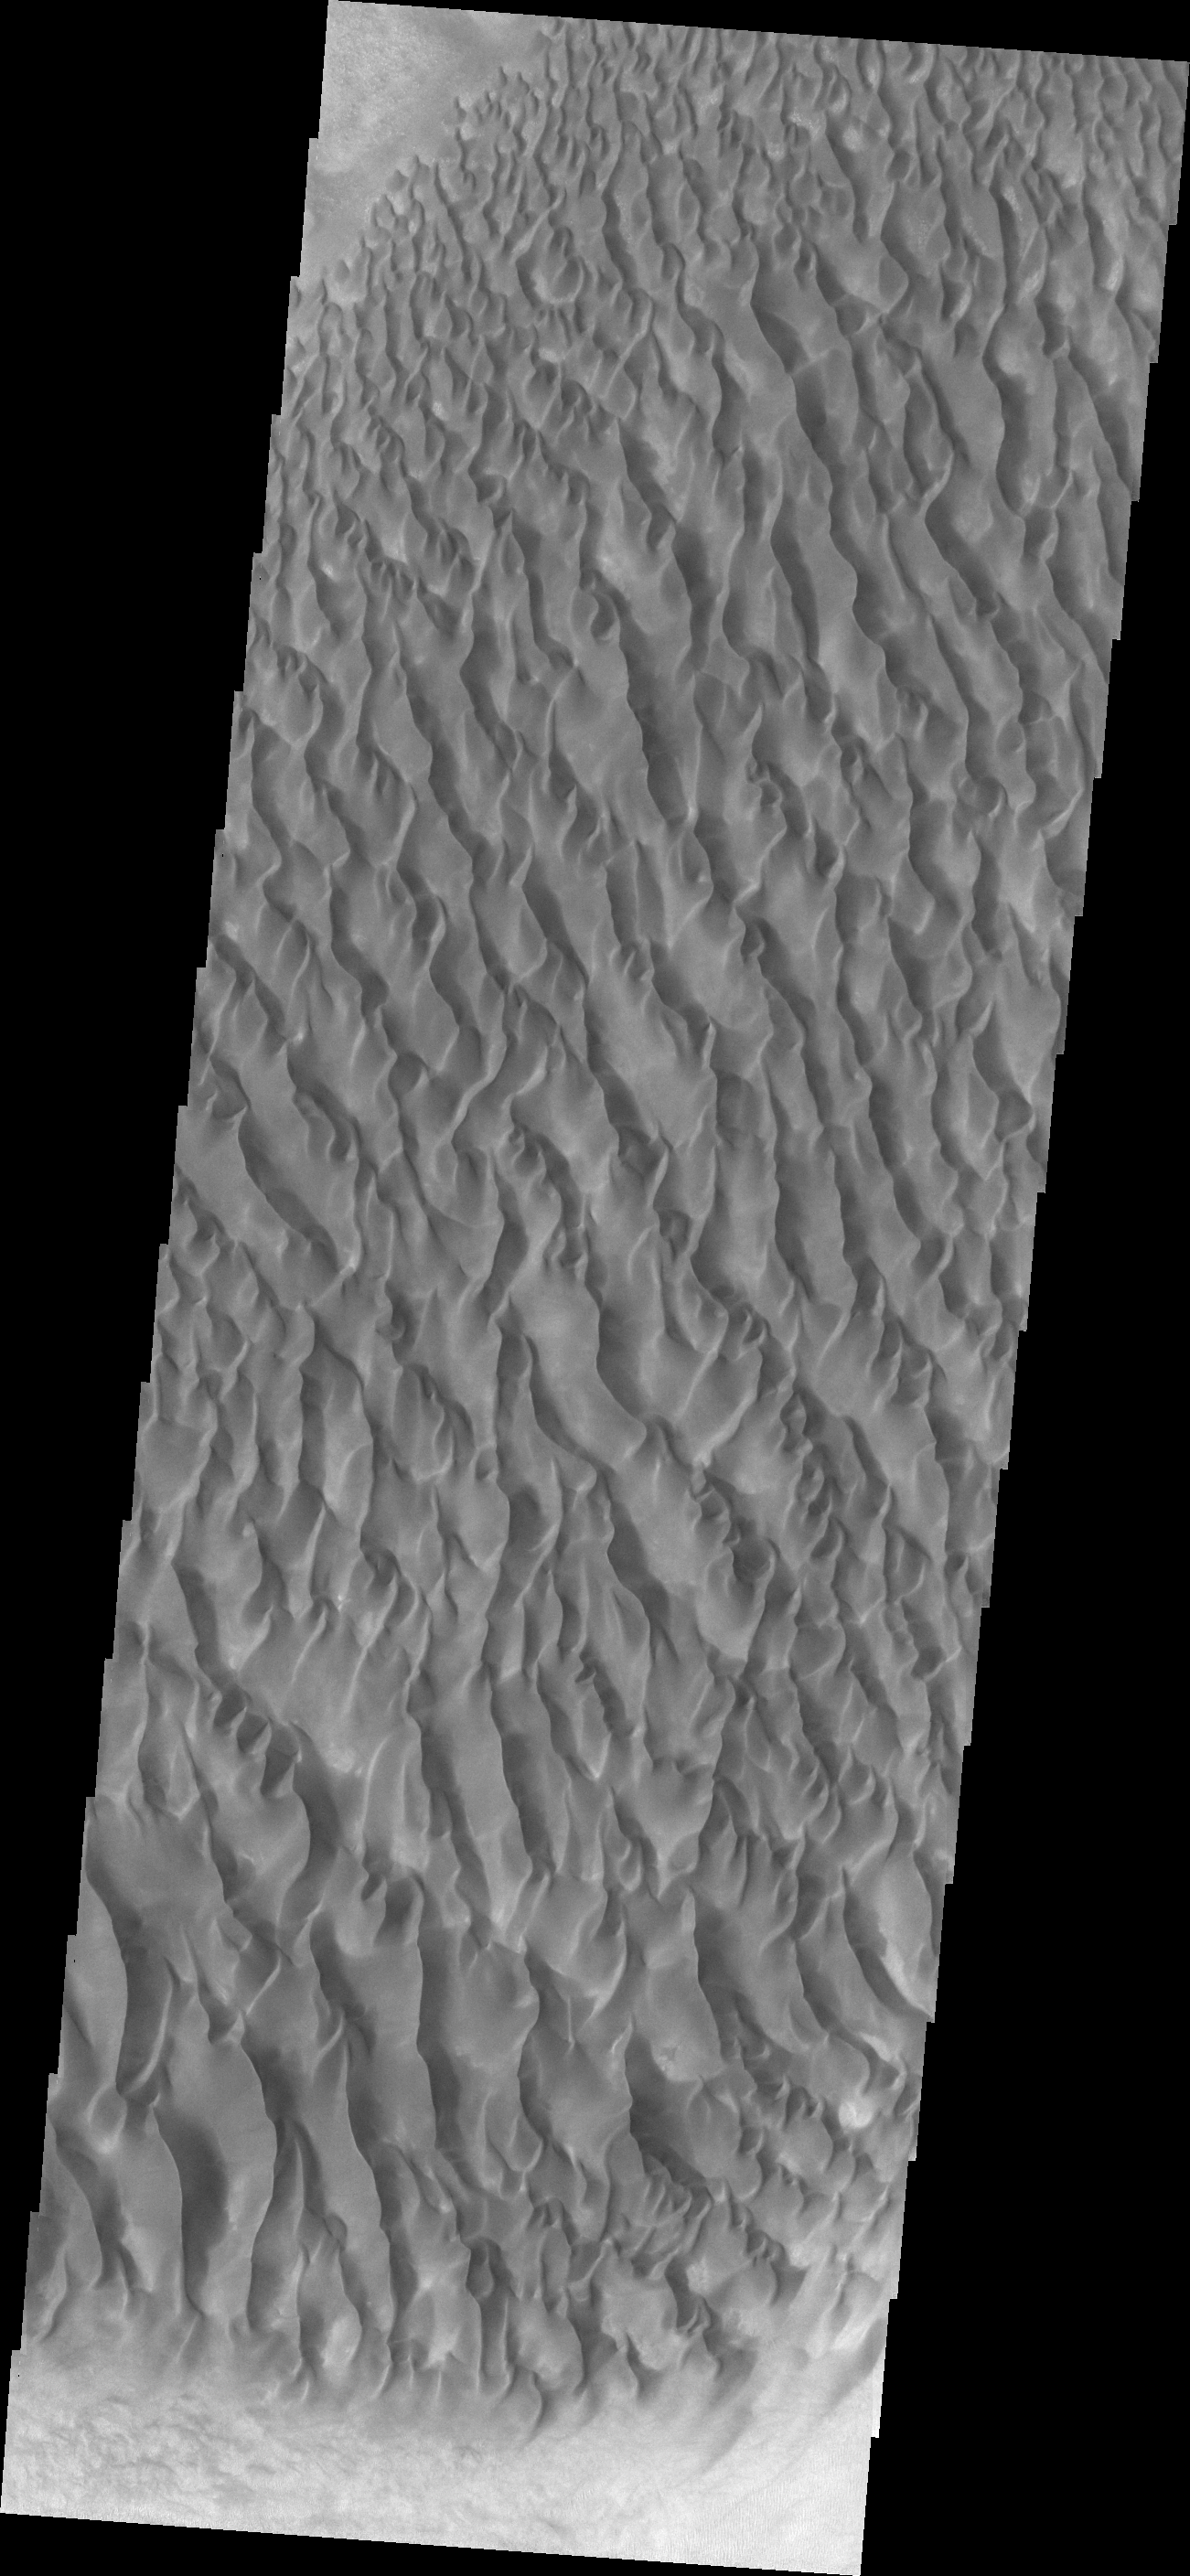

Proctor Crater Dunes

The floor of Proctor Crater is host to this sand sheet and its surface dune forms.

Credit: NASA/JPL/ASU